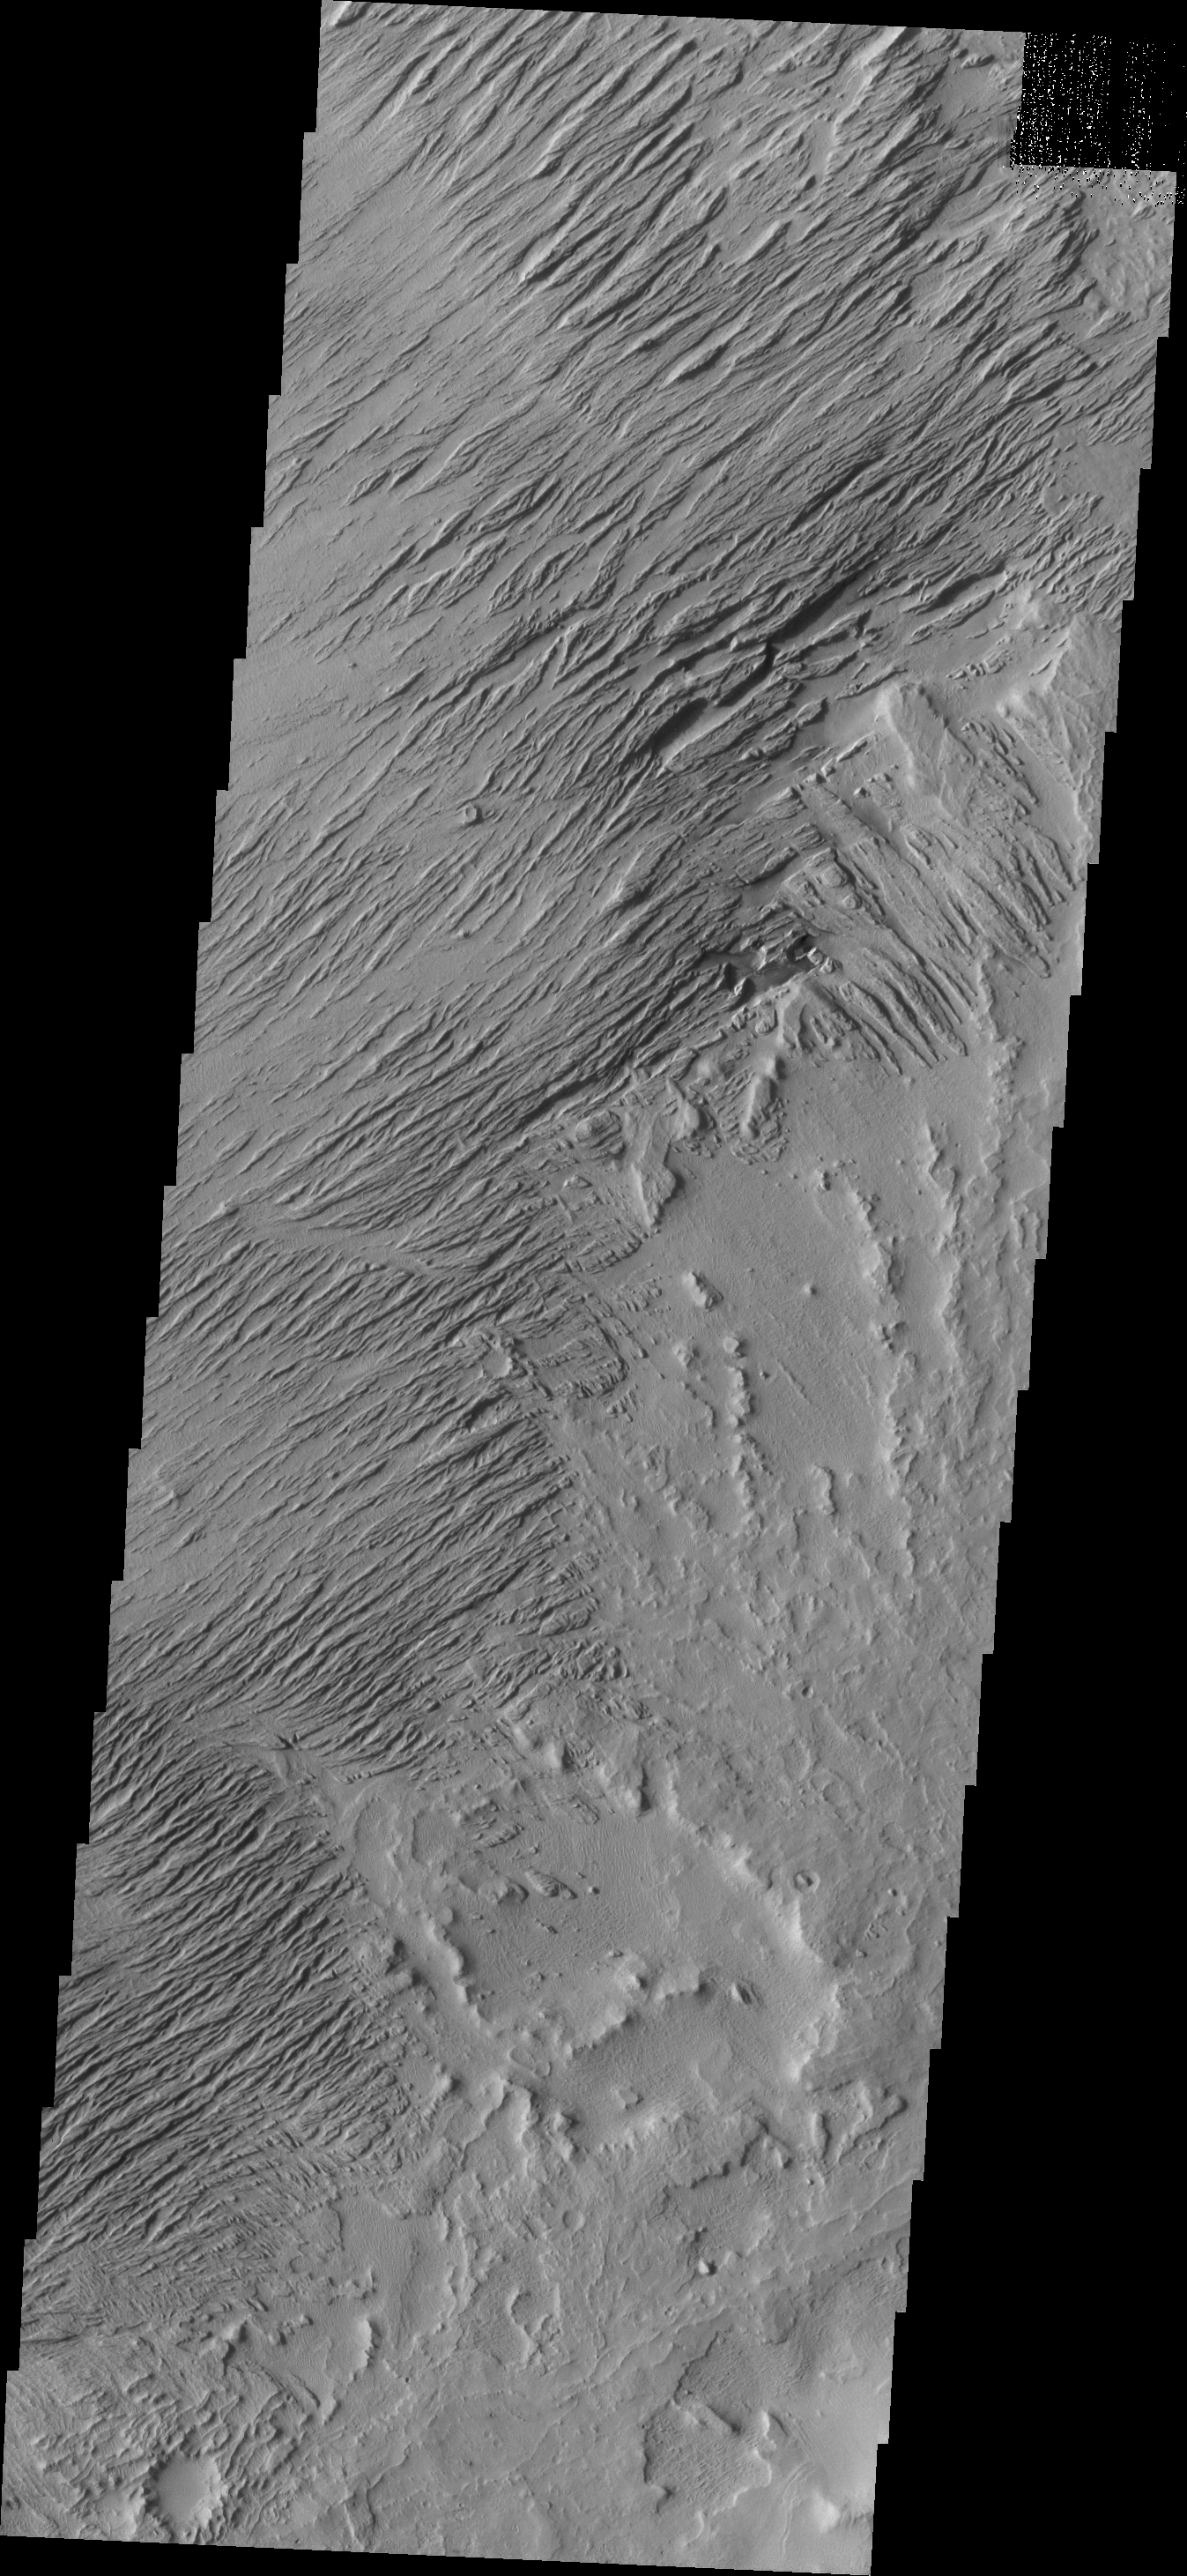

Zephyria Planum

Eroded by countless years of wind action, the material in this region of Zephyria Planum is being sculpted into yardangs – long, thin hills separated by narrow valleys.

Credit: NASA/JPL/ASU